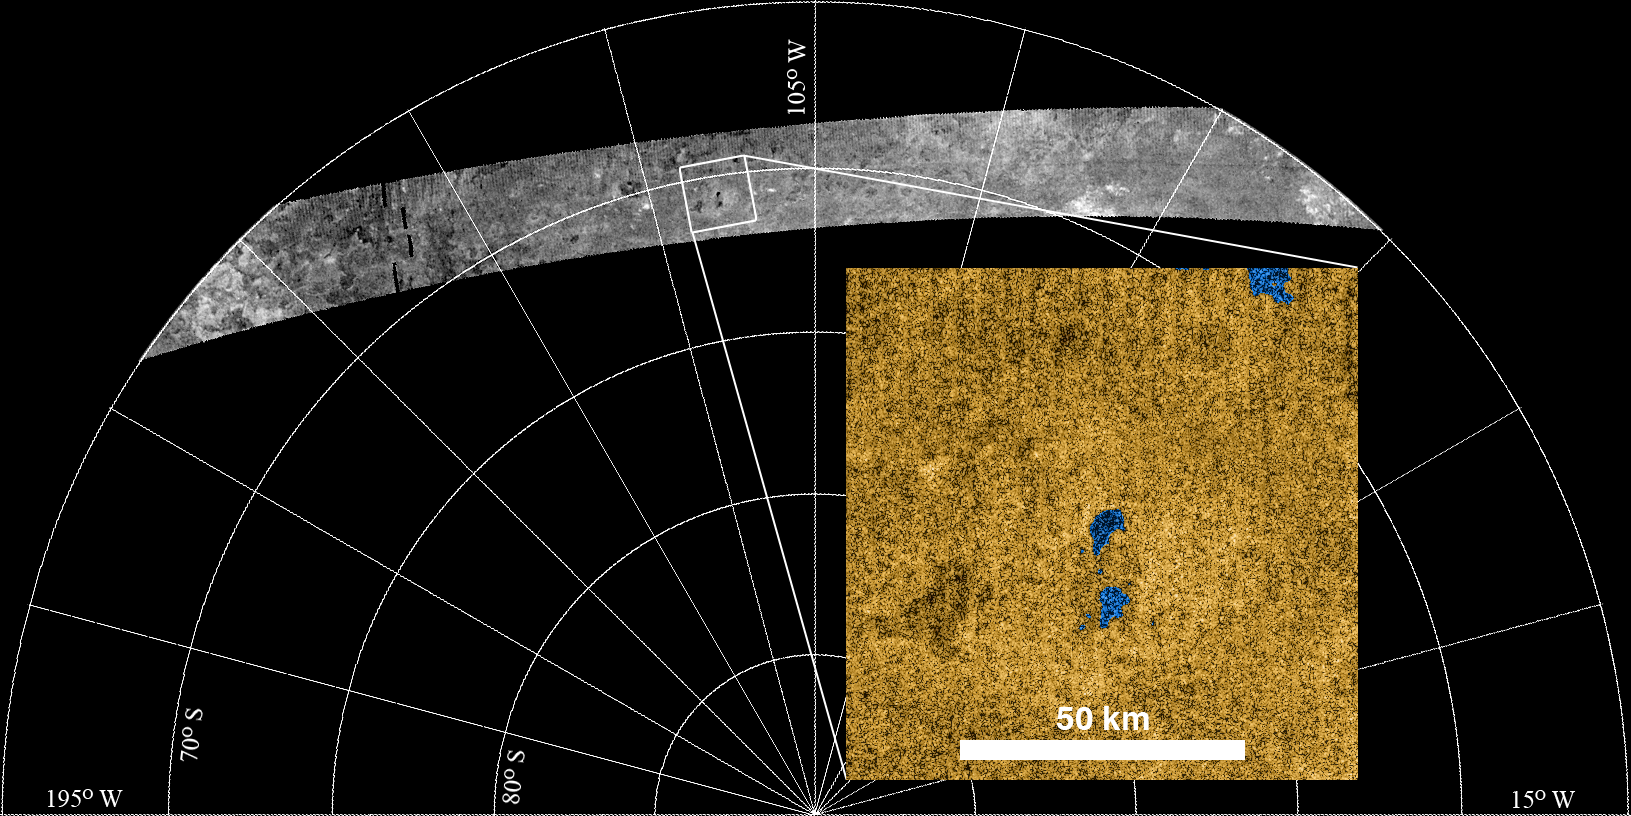

Radar Sees Lakes in Titan’s Southern Hemisphere

Cassini’s radar instrument finds lakes in the southern hemisphere of Titan during the most recent Titan flyby. This is the first confirmation of lakes in the southern hemisphere with the radar instrument. Hundreds of lakes have already been discovered and imaged by radar at Titan’s north pole. This finding is important to scientists who are trying to understand how Titan’s environment works.

Cassini completed its 37th flyby of Saturn’s moon Titan on Oct. 2, 2007, allowing the Cassini Titan Radar Mapper to obtain this southernmost image to date.

Shown here is a portion of the image swath and an inset with details of a small portion in false color. Titan’s south pole is at the bottom center. The nature and similarities between the northern and southern near-polar regions supports the idea that much of Titan’s poles are climate-driven.

A few small dark patches – liquid-hydrocarbon-filled lakes – stand out, at about 70 degrees south, and are highlighted in the insert (lakes are colored blue). Other features in the scene include broad, steep-sided depressions adjoined to sinuous depressions, interpreted to be empty topographic basins or drained lakes fed by channels, and complex mottled terrain, akin to those at similar northern latitudes. Similarities in features between northern and southern hemispheres imply that the climatic conditions are also similar.

The image shown here is a 1.4-kilometer (0.87-mile) resolution, 2,250-kilometer (1,400 mile) subsection of a 4,500-kilometer (2,800-mile) long swath, which is 150 kilometers (93 miles) wide at the narrowest point. The insert is 90 by 90 kilometers (56 by 56 miles), centered at 70.5 degrees south and 113.9 degrees west. Future southern flybys will image closer to the pole and are expected to show more lakes.

The Cassini-Huygens mission is a cooperative project of NASA, the European Space Agency and the Italian Space Agency. The Jet Propulsion Laboratory, a division of the California Institute of Technology in Pasadena, manages the mission for NASA’s Science Mission Directorate, Washington, D.C. The Cassini orbiter was designed, developed and assembled at JPL. The radar instrument was built by JPL and the Italian Space Agency, working with team members from the United States and several European countries.

Credit: NASA/JPL-Caltech/USGS